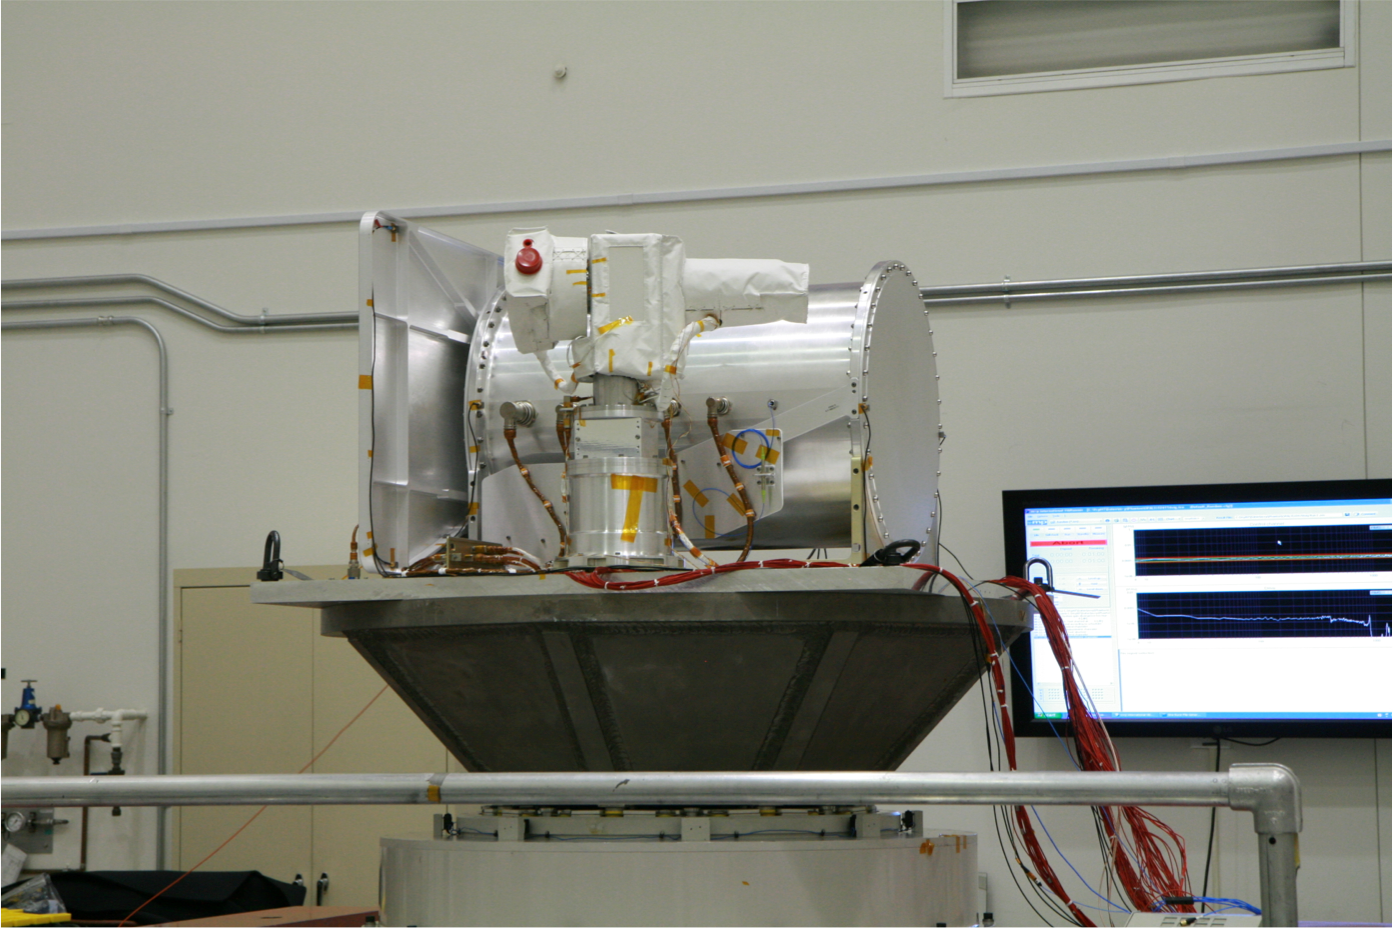

OPALS Vibration Testing

The Optical PAyload for Lasercomm Science (OPALS) undergoes vibration testing at NASA’s Jet Propulsion Laboratory in December 2012. OPALS was launched to the International Space Station from Cape Canaveral Air Force Station in Florida on April 18, 2014.

OPALS is a partnership between NASA’s Jet Propulsion Laboratory, Pasadena, Calif.; the International Space Station Program (Johnson Space Center, Houston; Kennedy Space Center, Fla., Marshall Space Flight Center, Huntsville, Ala.) and the Advanced Exploration Systems Program (NASA HQ).

Credit: NASA/JPL-Caltech